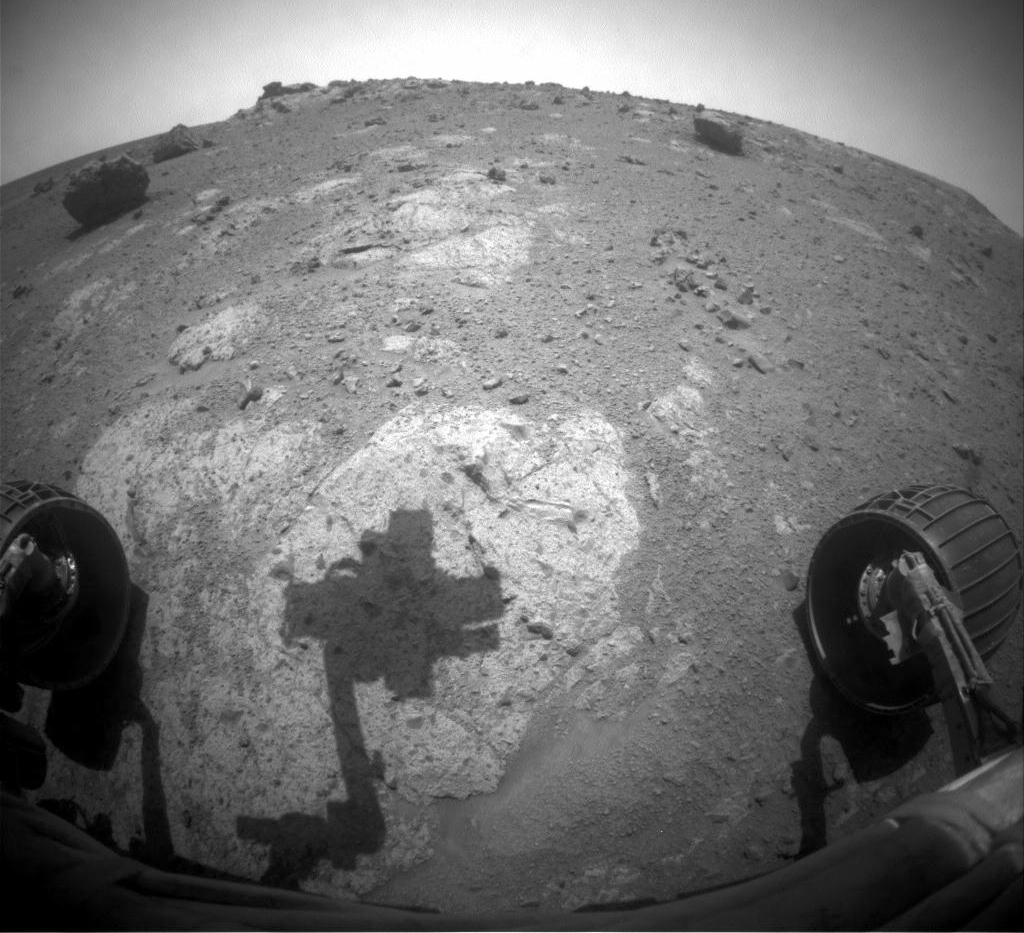

Shadow Across ‘Chester Lake’ on Endeavour Rim, Sol 2710

The robotic arm of NASA’s Mars Exploration Rover Opportunity casts a shadow on a rock outcrop called “Chester Lake” in this image taken by the rover’s front hazard-avoidance camera. The image was taken during the 2,710th Martian day, or sol, of Opportunity’s work on Mars (Sept. 8, 2011).

Chester Lake, an exposure of bedrock on the rim of Endeavour crater, is the second rock approached by Opportunity for close inspection since the rover arrived at Endeavour in August 2011 after a three-year trek. The rock is on a low ridge called “Cape York,” which is a segment of the western rim of Endeavour crater. Endeavour is about 14 miles (22 kilometers) in diameter.

Credit: NASA/JPL-Caltech